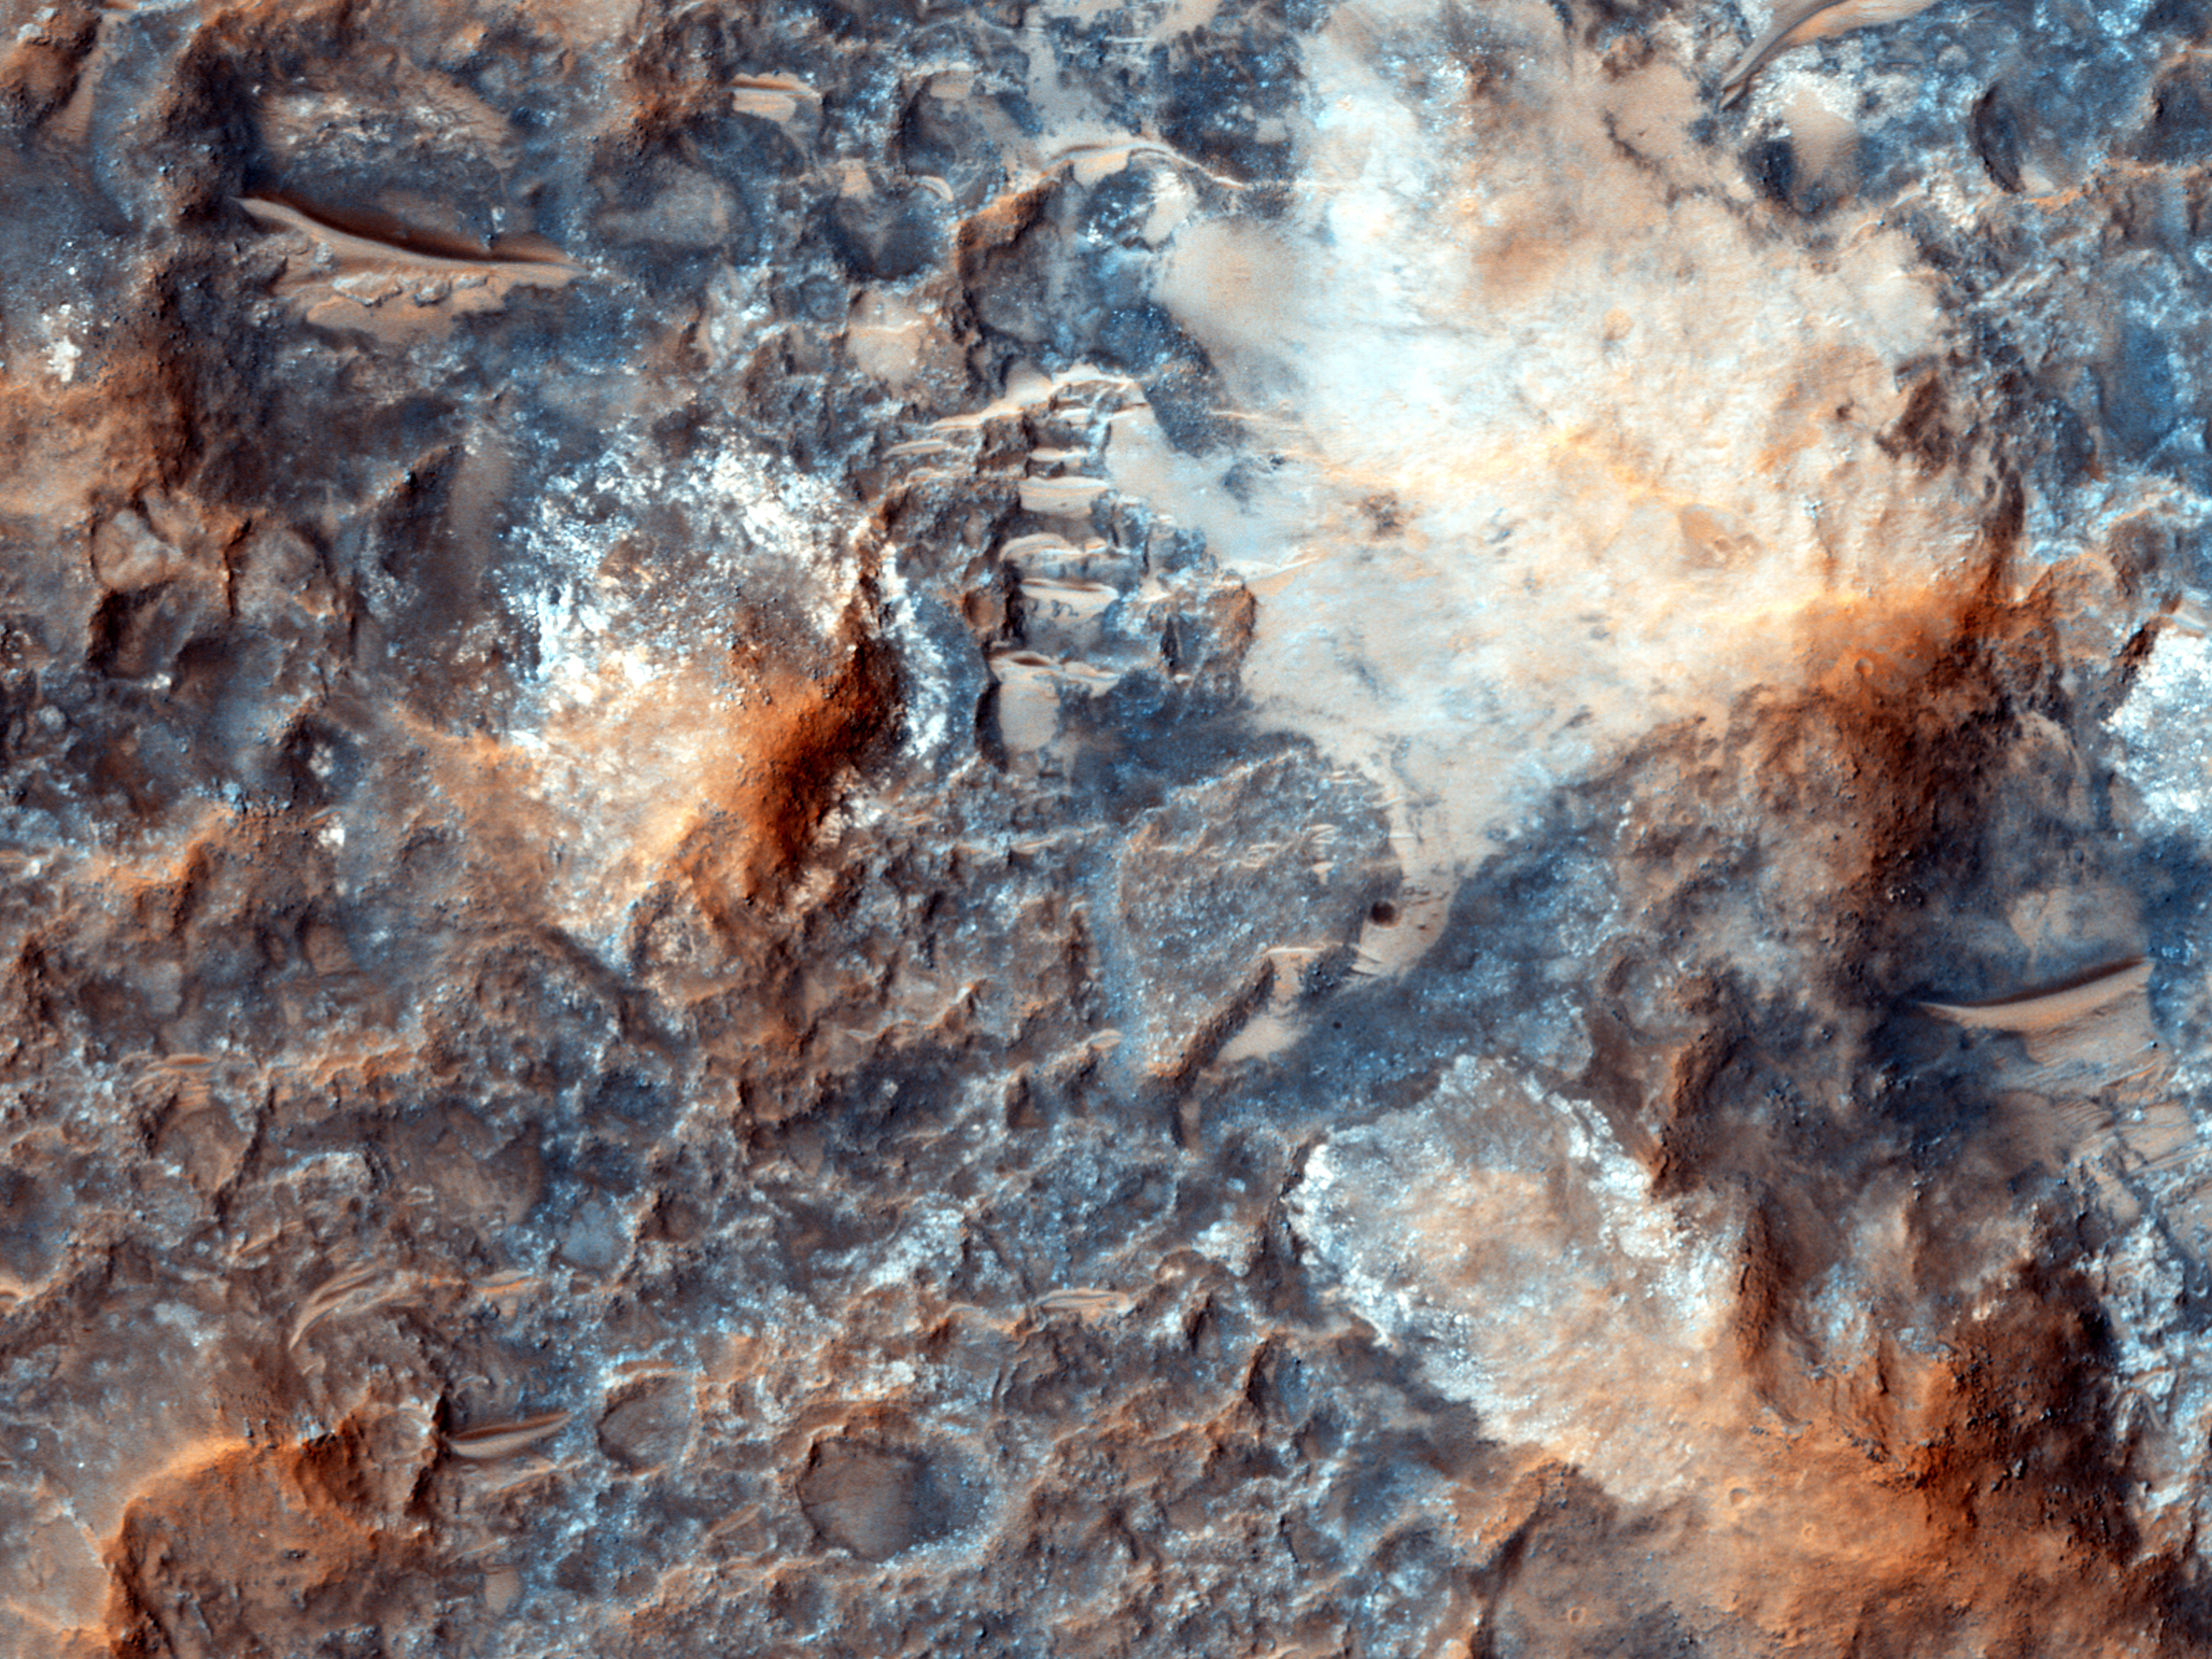

Megabreccia on the Floor of an Impact Crater

“Megabreccia” is a term we use to describe jumbled, fragmented blocks of rock larger than 1 meter (1.09 yard) across, in a matrix of finer-grained materials. It’s the result of energetic processes, typically from an impact event.

This image was acquired by HiRISE only in the narrow color strip, as a ridealong with a CRISM target, since HiRISE had previously imaged this location.

HiRISE is one of six instruments on NASA’s Mars Reconnaissance Orbiter. The University of Arizona, Tucson, operates the orbiter’s HiRISE camera, which was built by Ball Aerospace & Technologies Corp., Boulder, Colo. NASA’s Jet Propulsion Laboratory, a division of the California Institute of Technology in Pasadena, manages the Mars Reconnaissance Orbiter Project for the NASA Science Mission Directorate, Washington.

Credit: NASA/JPL-Caltech/Univ. of Arizona